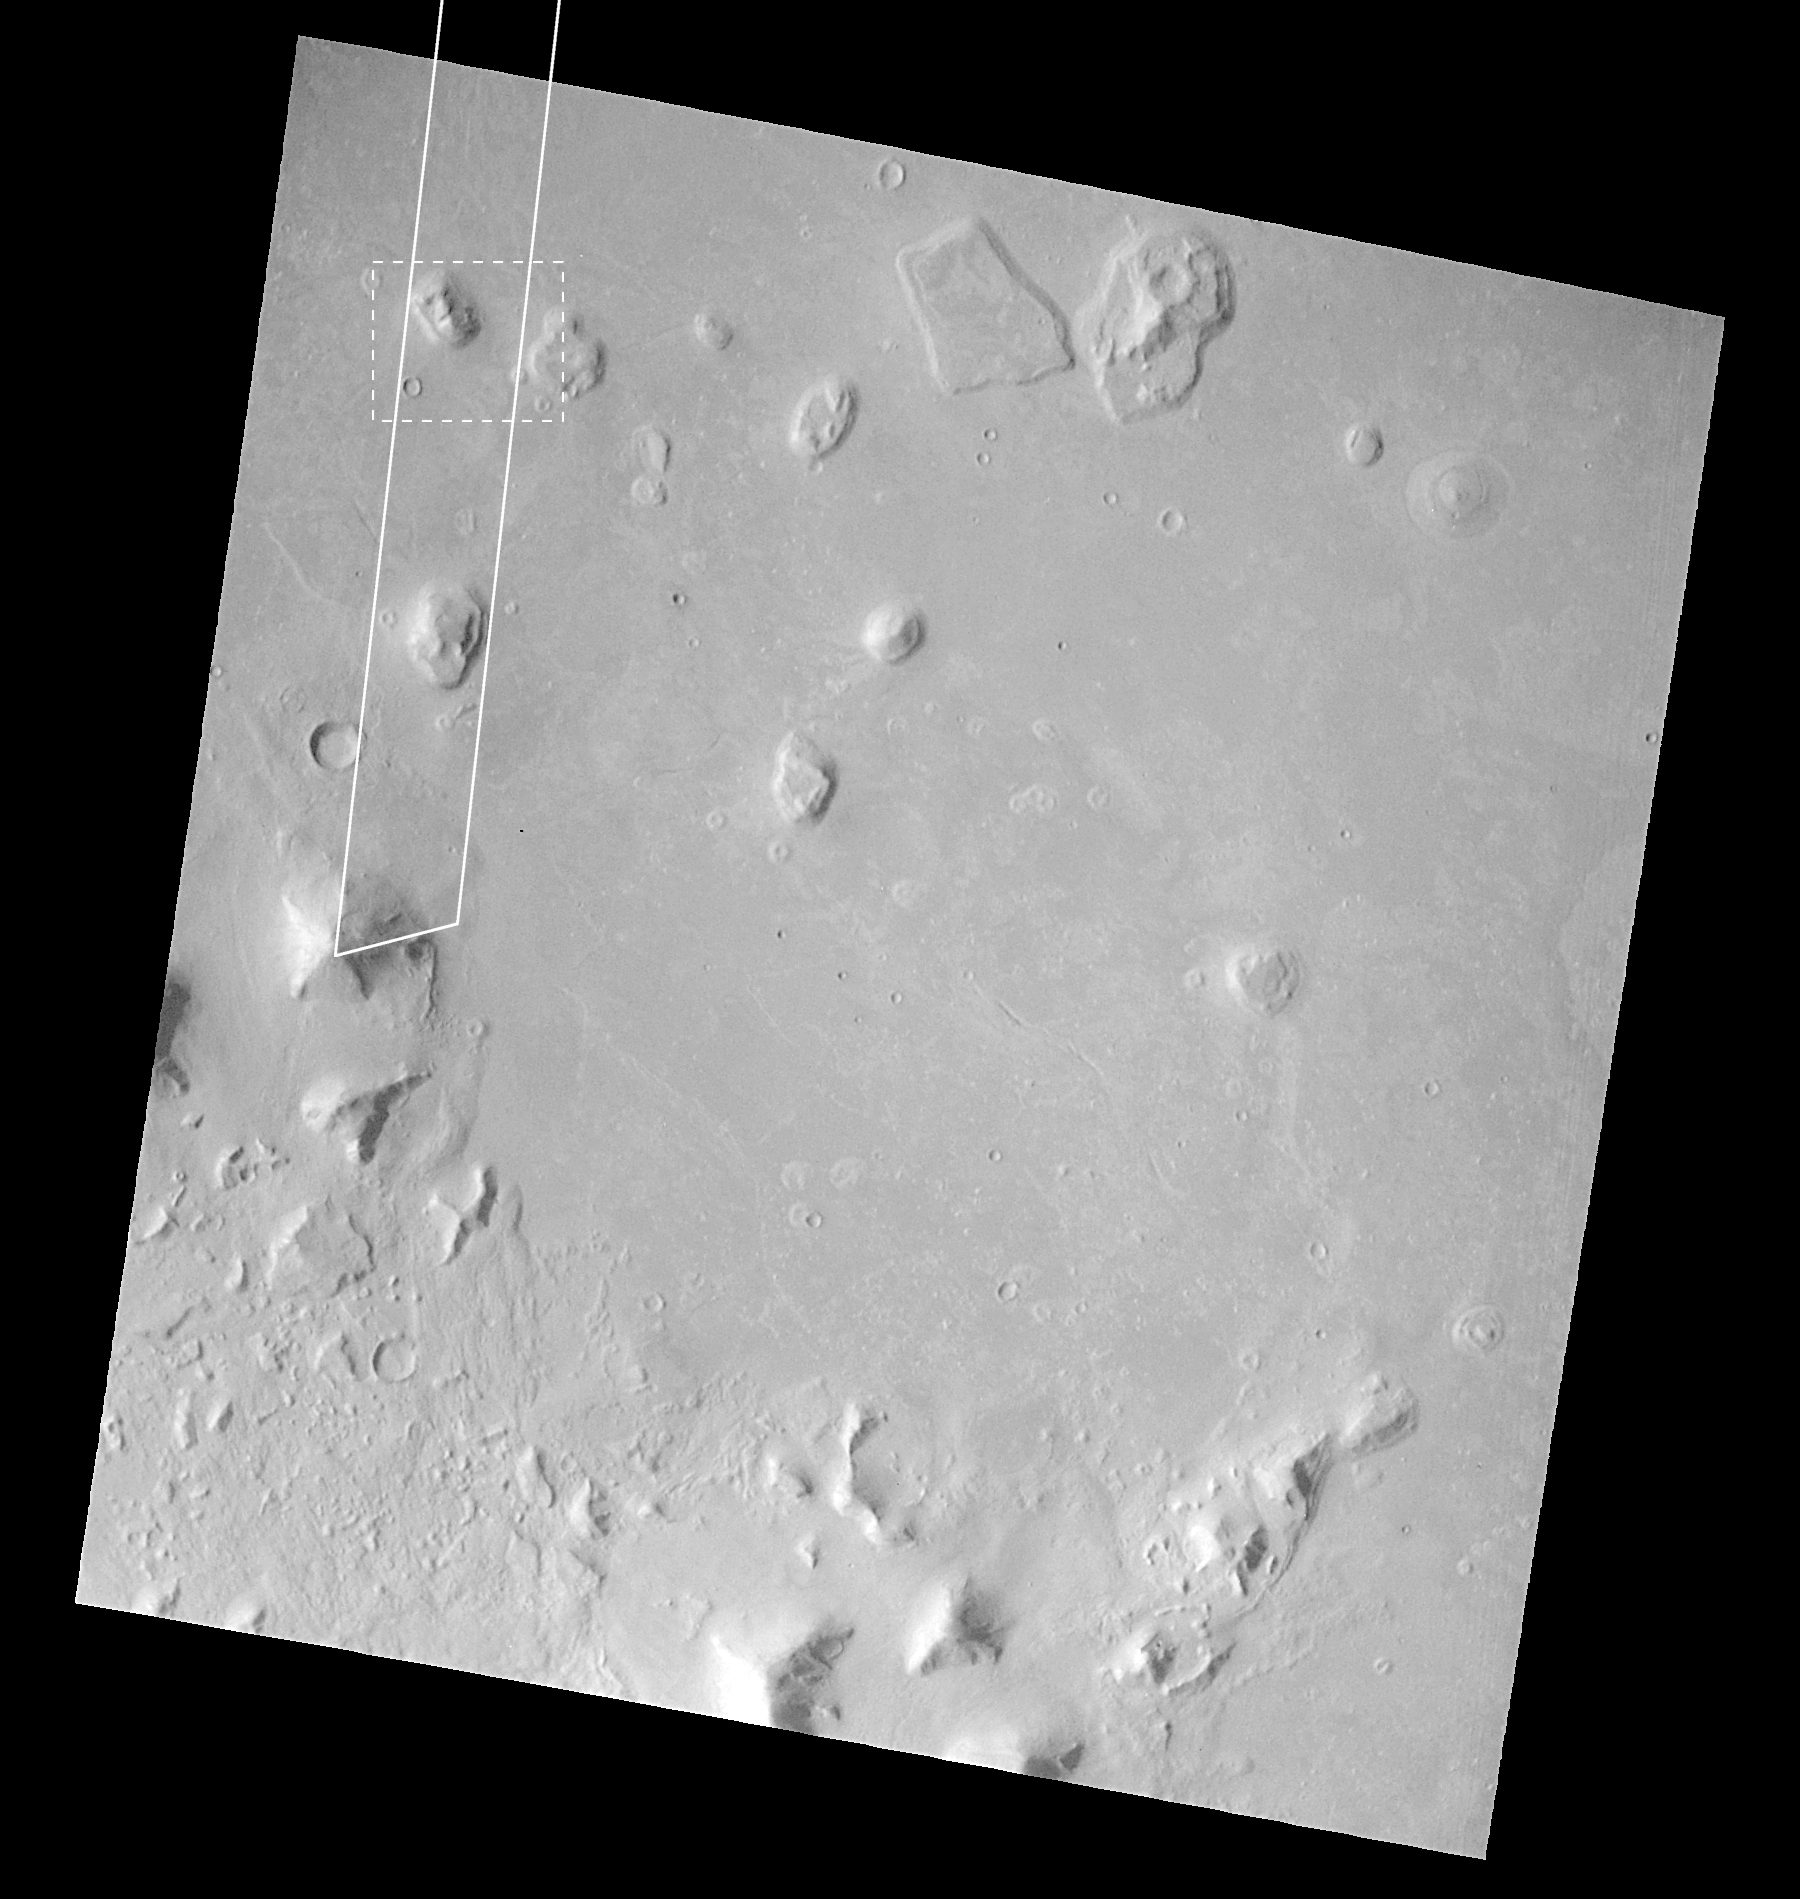

Mars Orbiter Camera Views the “Face on Mars” – Best View from Viking

Shortly after midnight Sunday morning (5 April 1998 12:39 AM PST), the Mars Orbiter Camera (MOC) on the Mars Global Surveyor (MGS) spacecraft successfully acquired a high resolution image of the “Face on Mars” feature in the Cydonia region. The image was transmitted to Earth on Sunday, and retrieved from the mission computer data base Monday morning (6 April 1998). The image was processed at the Malin Space Science Systems (MSSS) facility 9:15 AM and the raw image immediately transferred to the Jet Propulsion Laboratory (JPL) for release to the Internet. The images shown here were subsequently processed at MSSS.

The picture was acquired 375 seconds after the spacecraft’s 220th close approach to Mars. At that time, the “Face,” located at approximately 40.8° N, 9.6° W, was 275 miles (444 km) from the spacecraft. The “morning” sun was 25° above the horizon. The picture has a resolution of 14.1 feet (4.3 meters) per pixel, making it ten times higher resolution than the best previous image of the feature, which was taken by the Viking Mission in the mid-1970’s. The full image covers an area 2.7 miles (4.4 km) wide and 25.7 miles (41.5 km) long.

This Viking Orbiter image is one of the best Viking pictures of the area Cydonia where the “Face” is located. Marked on the image are the “footprint” of the high resolution (narrow angle) Mars Orbiter Camera image and the area seen in enlarged views (dashed box). See PIA01440-1442 for these images in raw and processed form.

Malin Space Science Systems and the California Institute of Technology built the MOC using spare hardware from the Mars Observer mission. MSSS operates the camera from its facilities in San Diego, CA. The Jet Propulsion Laboratory’s Mars Surveyor Operations Project operates the Mars Global Surveyor spacecraft with its industrial partner, Lockheed Martin Astronautics, from facilities in Pasadena, CA and Denver, CO.

Credit: NASA/JPL/Malin Space Science Systems